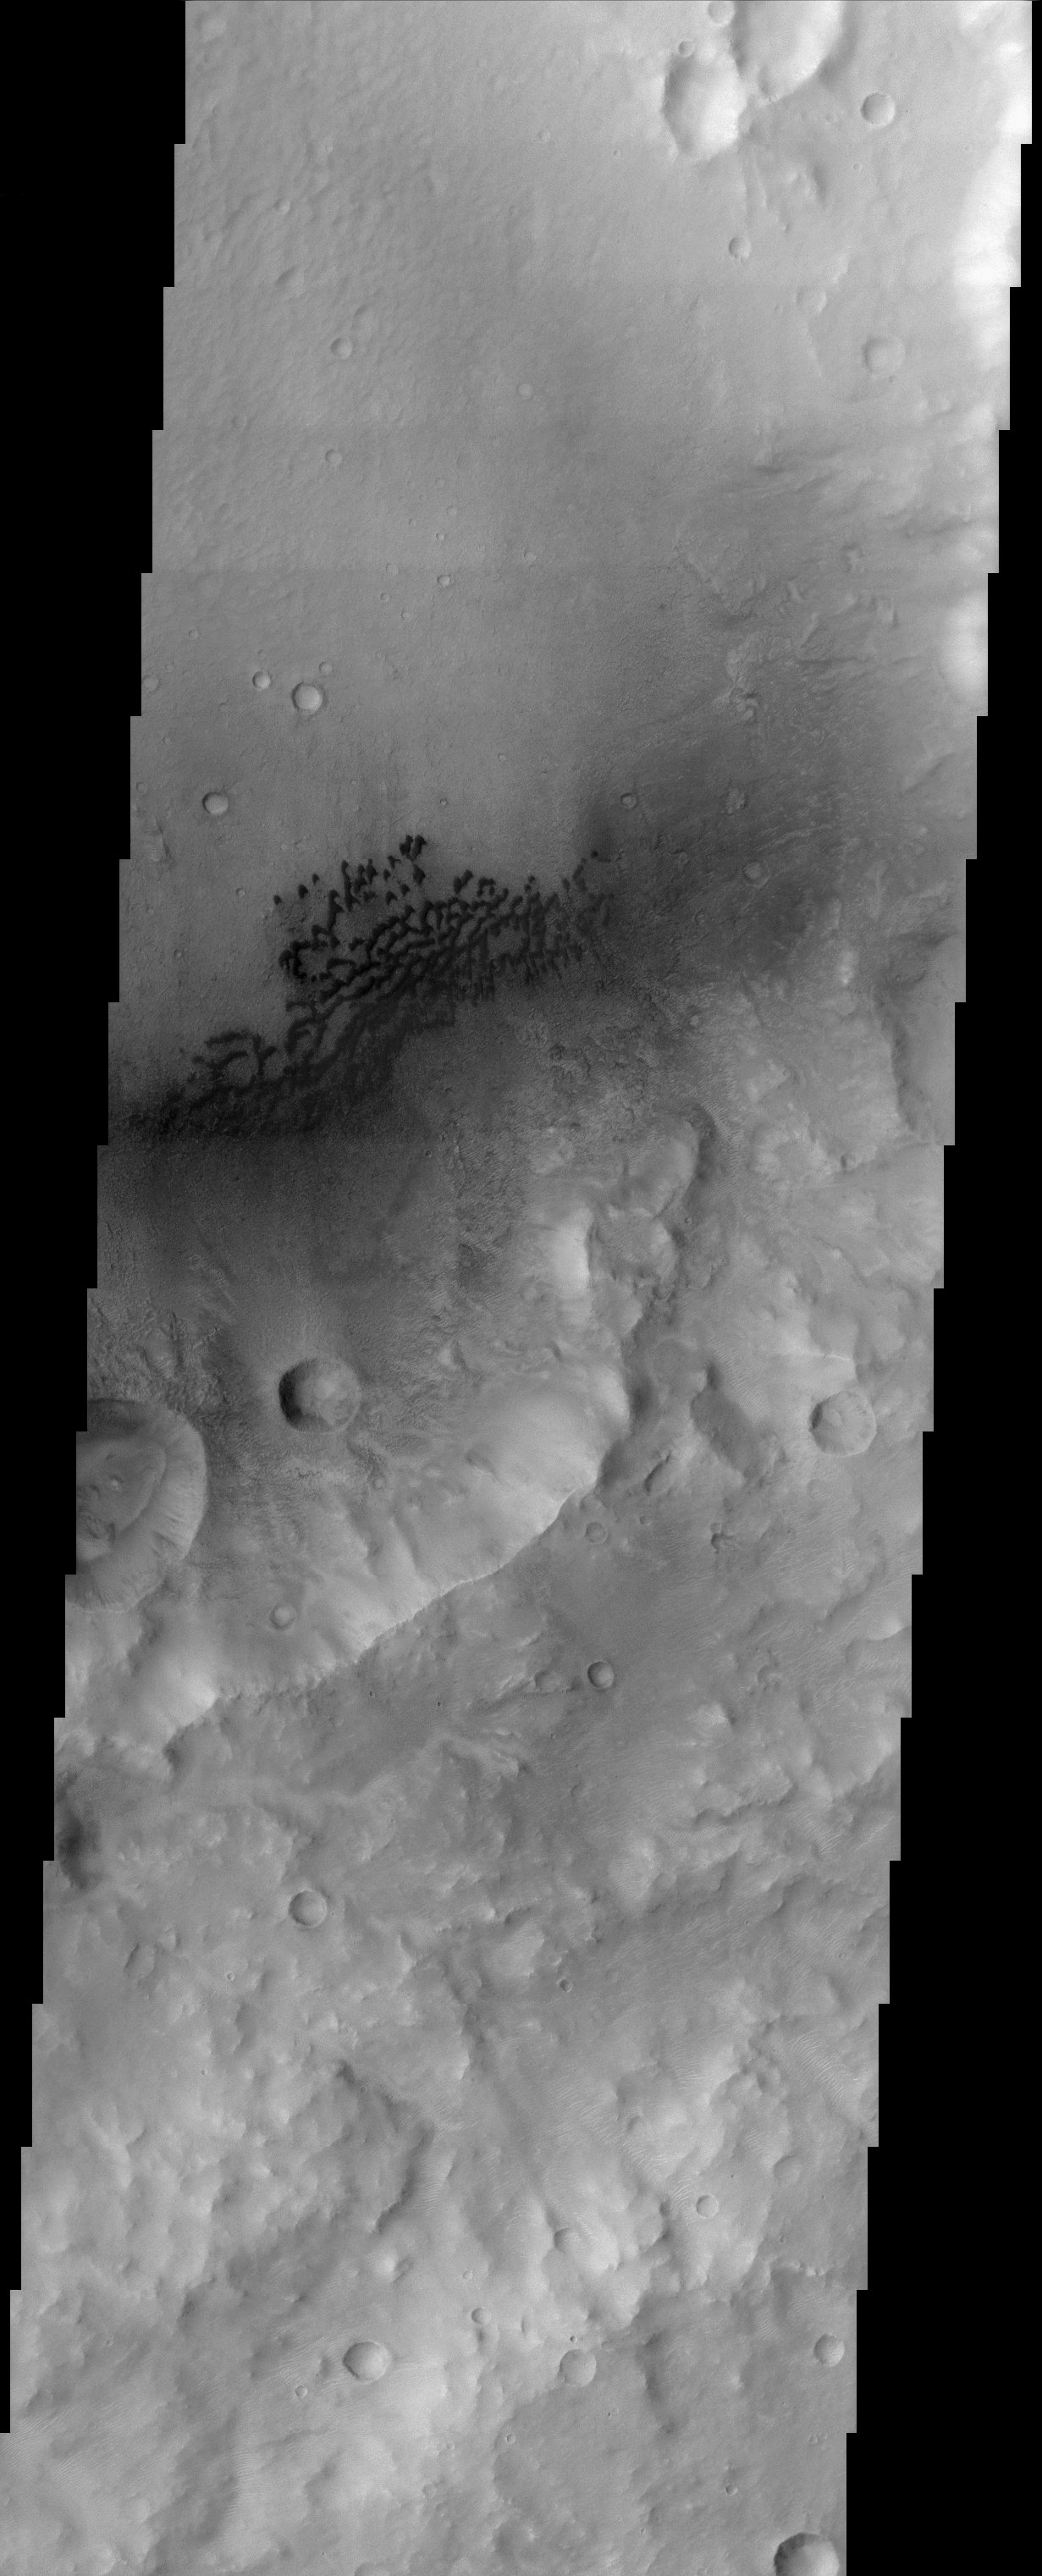

Hesperia Planum

This image is located in the eastern portion of a region on Mars called Hesperia Planum, which is in the cratered southern highlands of Mars. Immediately visible in the image is the dark barchan type dunes that are being blown against the southeast wall of the crater. The position of the dunes in the crater as well as the southeast facing slipfaces on the dunes indicate that the local winds blow primarily towards the southeast. An interesting aspect of this image is the relatively brighter ripple like features that are visible just to the southeast of the dune field. These features are smaller than the dark dunes, but can be clearly seen in the full resolution image. Wind processes also probably formed these features and their orientation also indicates a northwest-southeast wind direction. It is not clear if these features are actively being formed by the wind or if they were only active at some point in the Martian past. Mars is a very dry, desert-like environment and the wind plays a very important role in shaping the present landscape.

Note: this THEMIS visual image has not been radiometrically nor geometrically calibrated for this preliminary release. An empirical correction has been performed to remove instrumental effects. A linear shift has been applied in the cross-track and down-track direction to approximate spacecraft and planetary motion. Fully calibrated and geometrically projected images will be released through the Planetary Data System in accordance with Project policies at a later time.

NASA’s Jet Propulsion Laboratory manages the 2001 Mars Odyssey mission for NASA’s Office of Space Science, Washington, D.C. The Thermal Emission Imaging System (THEMIS) was developed by Arizona State University, Tempe, in collaboration with Raytheon Santa Barbara Remote Sensing. The THEMIS investigation is led by Dr. Philip Christensen at Arizona State University. Lockheed Martin Astronautics, Denver, is the prime contractor for the Odyssey project, and developed and built the orbiter. Mission operations are conducted jointly from Lockheed Martin and from JPL, a division of the California Institute of Technology in Pasadena.

Credit: NASA/JPL/Arizona State University